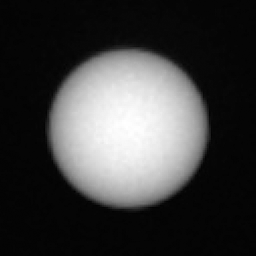

Curiosity Observes Phobos Eclipse: Sol 2359

This series of images shows the Martian moon Phobos as it crossed in front of the Sun, as seen by NASA’s Curiosity Mars rover on Tuesday, March 26, 2019 (the 2,359th sol, or Martian day, of the mission).

The images were captured by Curiosity’s telephoto-lens camera, called its Mast Camera (Mastcam) using its right-eye solar filter. The images have been sped up by a factor of 10; the entire eclipse lasted about 35 seconds.

Malin Space Science Systems, San Diego, built and operates Mastcam. NASA’s Jet Propulsion Laboratory manages the Mars Science Laboratory mission and the mission’s Curiosity rover for NASA’s Science Mission Directorate in Washington. The rover was designed, developed and assembled at JPL, a division of the California Institute of Technology in Pasadena.

Credit: NASA/JPL-Caltech/MSSS